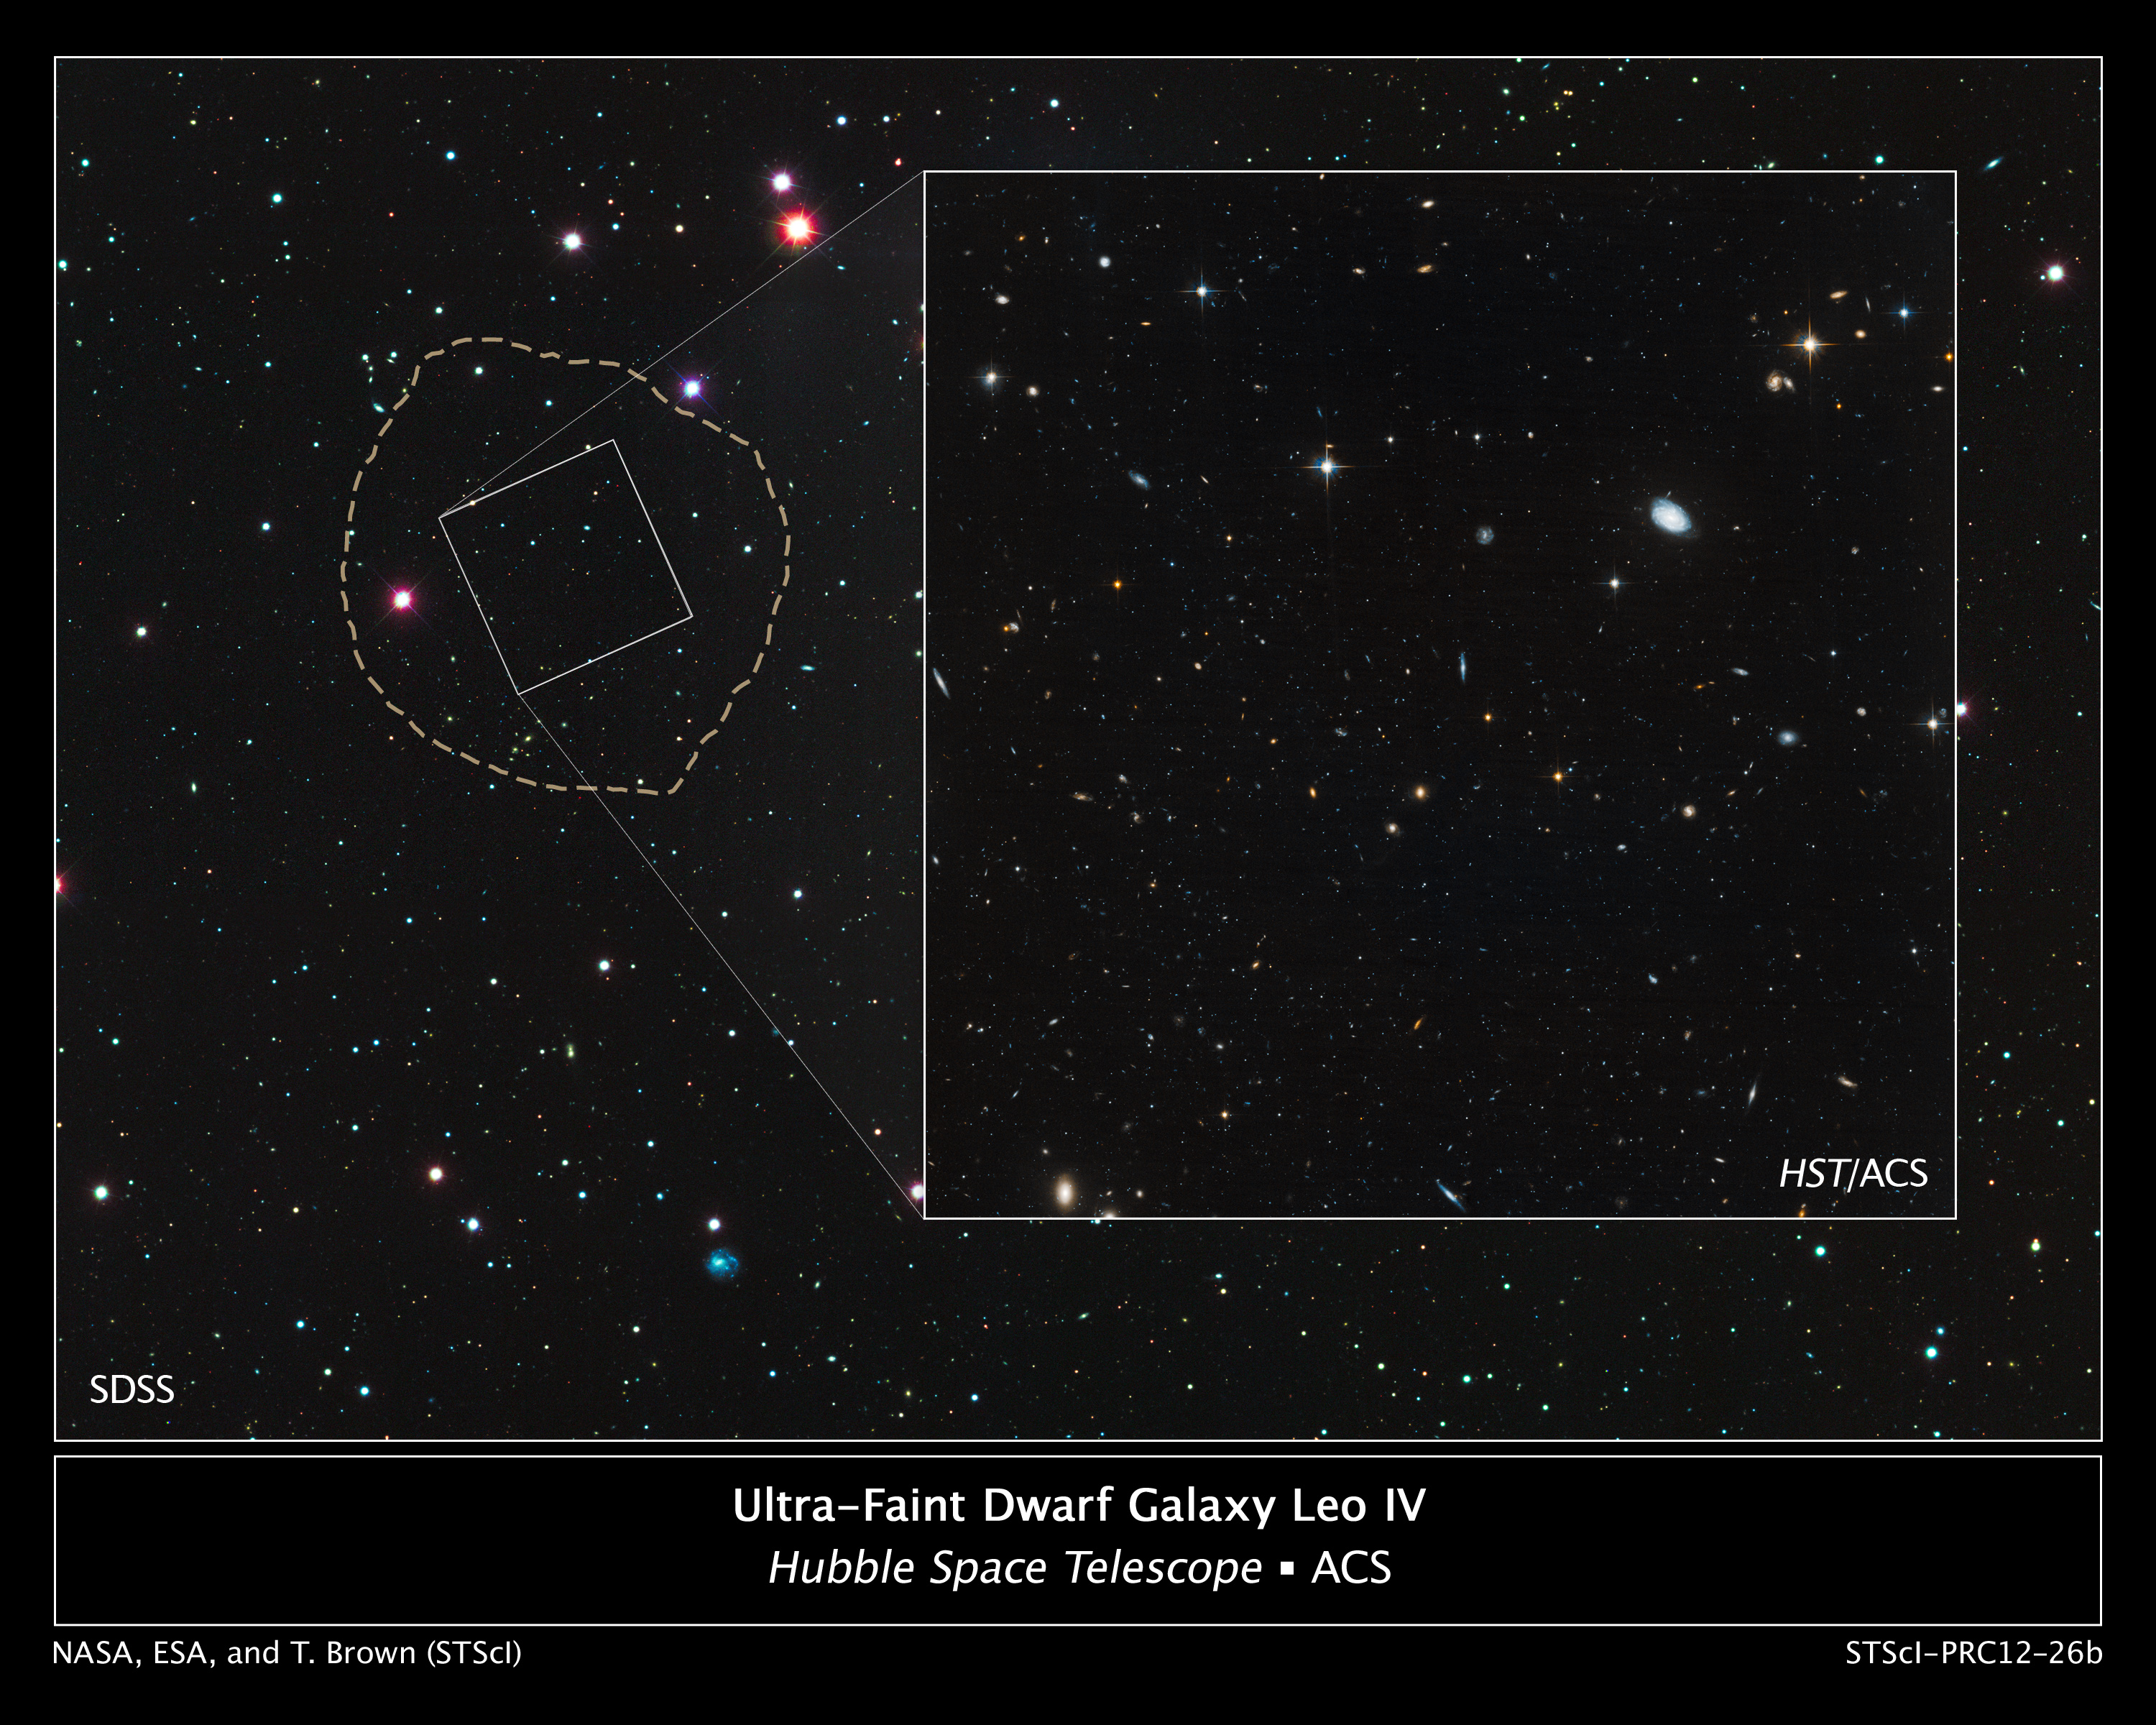

Location of Ultra-Faint Dwarf Galaxy Leo IV

These images reveal the small and faint star-starved dwarf galaxy Leo IV, a close neighbor of our Milky Way galaxy.

Leo IV is one of more than a dozen ultra-faint dwarf galaxies found lurking around the Milky Way. These galaxies are dominated by dark matter, an invisible substance that makes up the bulk of the universe's mass.

The wide image, taken by the Sloan Digital Sky Survey, is a view of Leo IV and the surrounding neighborhood. The galaxy resides 500,000 light-years from Earth. The dotted line marks the galaxy's boundaries, measuring about 1,100 light-years wide. The small white box outlines the Hubble Space Telescope's view.

Leo IV has so few stars, roughly several thousand, that astronomers had difficulty identifying it as a galaxy. Astronomers discovered Leo IV in Sloan Digital Sky Survey images by spotting a region where a clump of stars was huddled closer together than stars in areas around it. The dwarf galaxy is composed of Sun-like stars, fainter red dwarf stars, and some red giant stars brighter than the Sun.

Hubble's close-up view is shown in the inset at right, measuring 483 light-years wide. Astronomers used Hubble to measure the ages of the stars in Leo IV and two other ultra-faint dwarf galaxies. The measurements revealed that the stars in all three galaxies are more than 13 billion years old, almost as old as the 13.7-billion-year-old universe. Because the stars in these galaxies are so ancient and share the same age, astronomers suggest that a global event, such as reionization, shut down star formation in them. Reionization is a transitional phase in the early universe when the first stars burned off a fog of cold hydrogen.

The Hubble image is a composite of exposures taken in January 2012 by the Advanced Camera for Surveys.

Credit: NASA, ESA, and T. Brown (STScI)